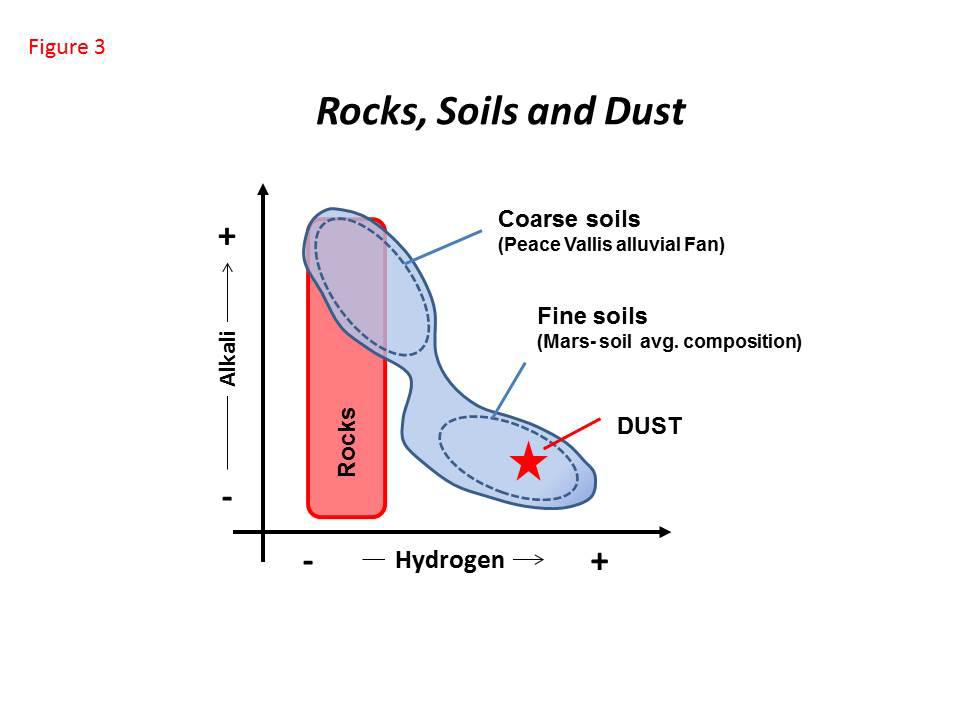

Curiosity’s ChemCam Analyzes Rocks, Soils and Dust

The Chemistry and Camera (ChemCam) instrument on NASA’s Curiosity Mars rover analyzes Martian rocks, soils and dust at scales of less than 0.04 inch (1 millimeter). This diagram shows how materials analyzed by ChemCam during the first 100 Martian days of the mission (Aug. 5, 2012, to Nov. 16, 2013) differed with regard to hydrogen content (horizontal axis) and alkali (vertical axis).

Rocks analyzed in Gale Crater during that period show a variety of compositions, as reflected here on the alkali axis. These rocks are all characterized by a low signal for hydrogen. Soils, on the other hand, are characterized by a dynamic range in both alkali and hydrogen content. Cluster analysis of the ChemCam data set has revealed the presence of two soil components and a mechanical mixing line between them. One of the two soil components is coarse-grained soils (high alkali, low hydrogen), which are very likely made of rock fragments deposited as part of an alluvial fan from Peace Vallis on the north rim of Gale Crater. The other is finer particles with low alkali and high hydrogen, which are typically found in aeolian (wind-related) bedforms, such as the “Rocknest” deposit of windblown dusty sand where Curiosity scooped up samples for analysis by laboratory instruments. The composition of dust measured by ChemCam is similar to that of a low-alkali portion of the fine soils.

ChemCam observes spectral characteristics of dust on every first shot at any target analyzed on Mars.

NASA’s Jet Propulsion Laboratory, Pasadena, Calif., manages the Mars Science Laboratory Project and the mission’s Curiosity rover for NASA’s Science Mission Directorate in Washington. The rover was designed and assembled at JPL, a division of the California Institute of Technology in Pasadena.

Credit: NASA/JPL-Caltech/LANL/CNES/IRAP/LPGNantes/CNRS/IAS